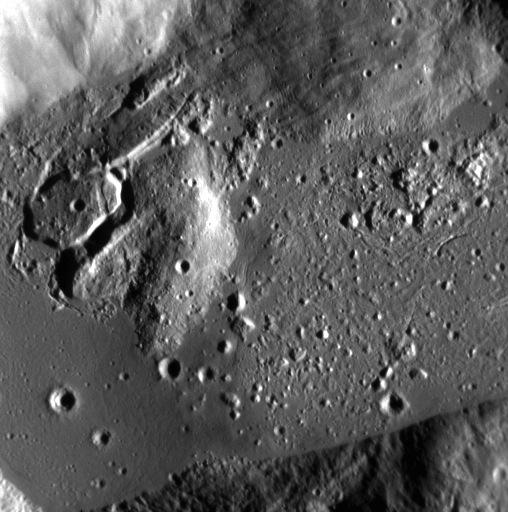

A Frozen Sea

Viewing a section of the southern crater in this pair, here we see the jumbled and cracked material on the crater’s floor and smooth regions buried by impact melt. Little rock-bergs, tens to hundreds of meters across, dot the floor and are surrounded by a frozen sea of once-molten rock. The Sun is shining from the right.

This image was acquired as a high-resolution targeted observation. Targeted observations are images of a small area on Mercury’s surface at resolutions much higher than the 200-meter/pixel morphology base map. It is not possible to cover all of Mercury’s surface at this high resolution, but typically several areas of high scientific interest are imaged in this mode each week.

Date acquired: March 10, 2014
Image Mission Elapsed Time (MET): 36770146
Image ID: 5908043
Instrument: Narrow Angle Camera (NAC) of the Mercury Dual Imaging System (MDIS)
Center Latitude: 64.86°
Center Longitude: 255.3° E
Resolution: 12 meters/pixel
Scale: This scene is approximately 6 km (4 miles) across
Incidence Angle: 73.0°
Emission Angle: 5.8°
Phase Angle: 78.9°

The MESSENGER spacecraft is the first ever to orbit the planet Mercury, and the spacecraft’s seven scientific instruments and radio science investigation are unraveling the history and evolution of the Solar System’s innermost planet. MESSENGER acquired over 150,000 images and extensive other data sets. MESSENGER is capable of continuing orbital operations until early 2015.

For information regarding the use of images, see the MESSENGER image use policy.

Credit: NASA/Johns Hopkins University Applied Physics Laboratory/Carnegie Institution of Washington